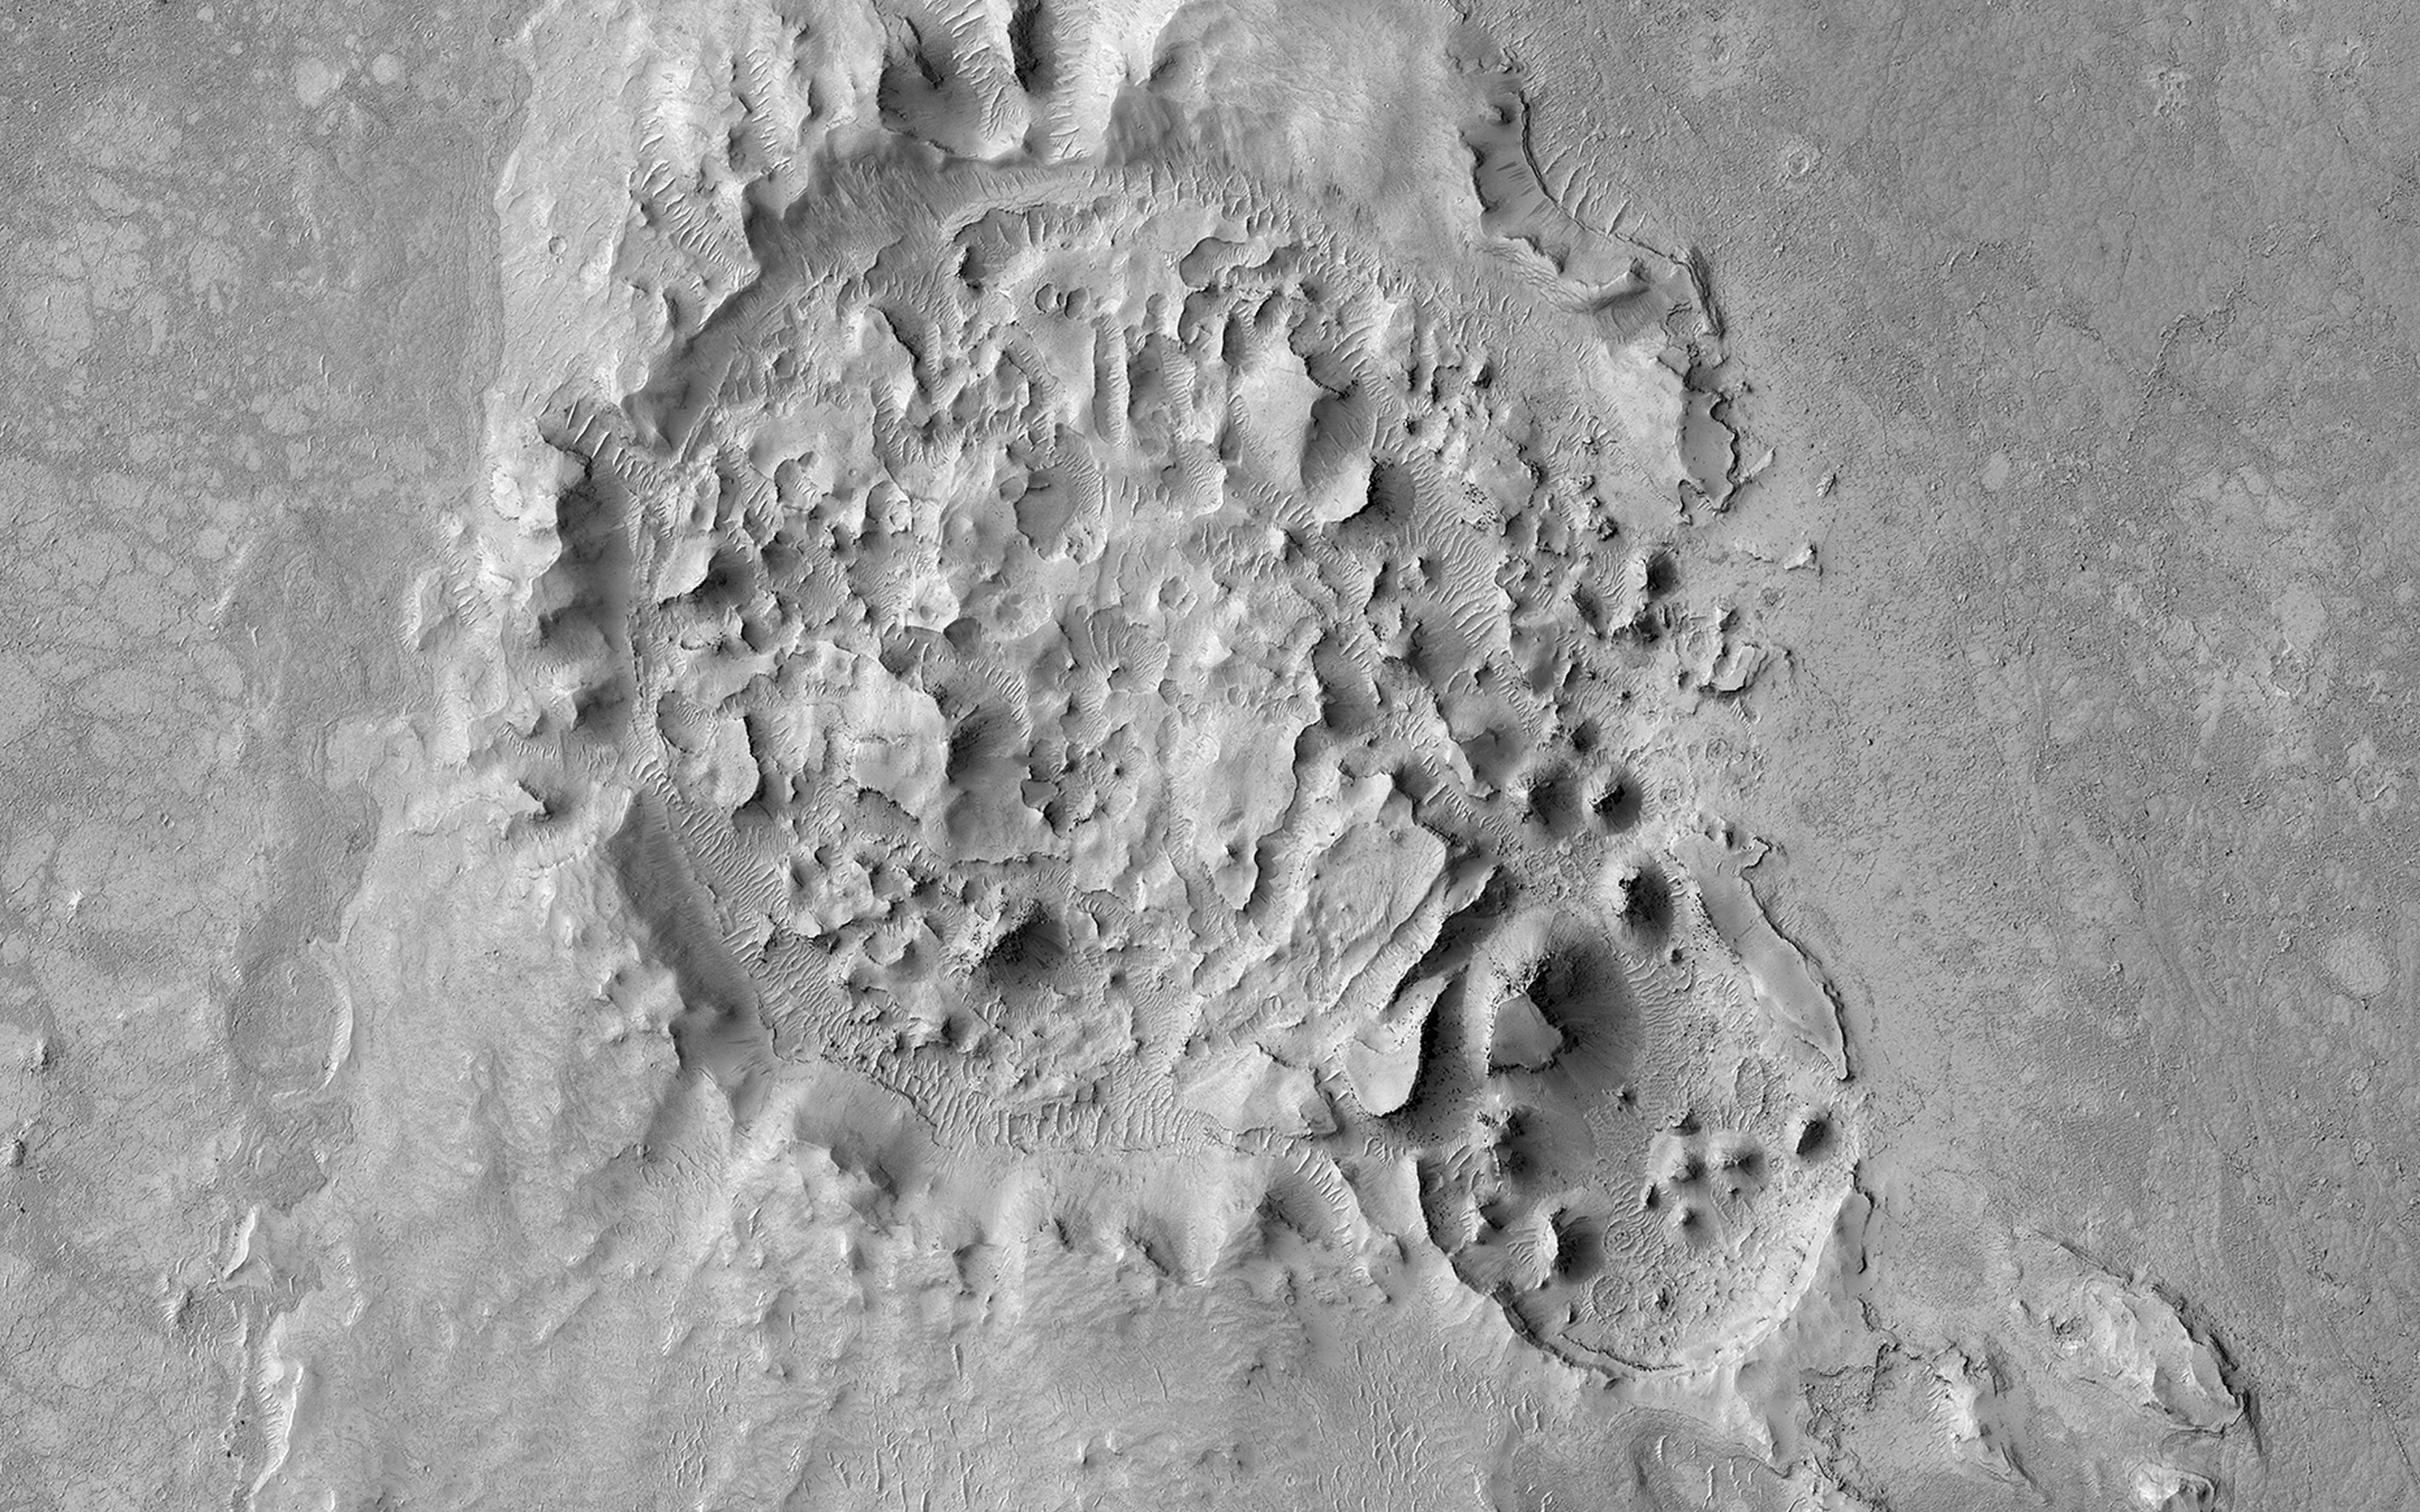

A Highly Disrupted Crater

This 2.5-kilometer diameter crater observed by NASA’s Mars Reconnaissance Orbiter (MRO) has been significantly altered from the usual bowl-shaped appearance we associate with craters. Material has covered significant portions of the ejecta and filled in the crater. This fill material has since been subject to erosion —

like boulders weathering out of the slopes

— and the crater rim is also highly irregular.

This crater is located in Elysium Planitia, an area dominated by volcanic processes. It is likely that the crater fill material is volcanic in origin, and possible that the rim was etched by lava, either flowing into the crater or spilling over after the crater filled completely. However, there are also signs of erosion by wind, like the parallel ridges in the rim breaches and between high-standing regions of the crater fill. It is likely that the current appearance of this crater is due to a combination of surface processes.

This is a stereo pair with ESP_045319_1830.

The map is projected here at a scale of 50 centimeters (19.7 inches) per pixel. [The original image scale is 61.7 centimeters (21 inches) per pixel (with 2 x 2 binning); objects on the order of 185 centimeters (59.8 inches) across are resolved.] North is up.

The University of Arizona, Tucson, operates HiRISE, which was built by Ball Aerospace & Technologies Corp., Boulder, Colo. NASA’s Jet Propulsion Laboratory, a division of Caltech in Pasadena, California, manages the Mars Reconnaissance Orbiter Project for NASA’s Science Mission Directorate, Washington.

Credit: NASA/JPL-Caltech/Univ. of Arizona